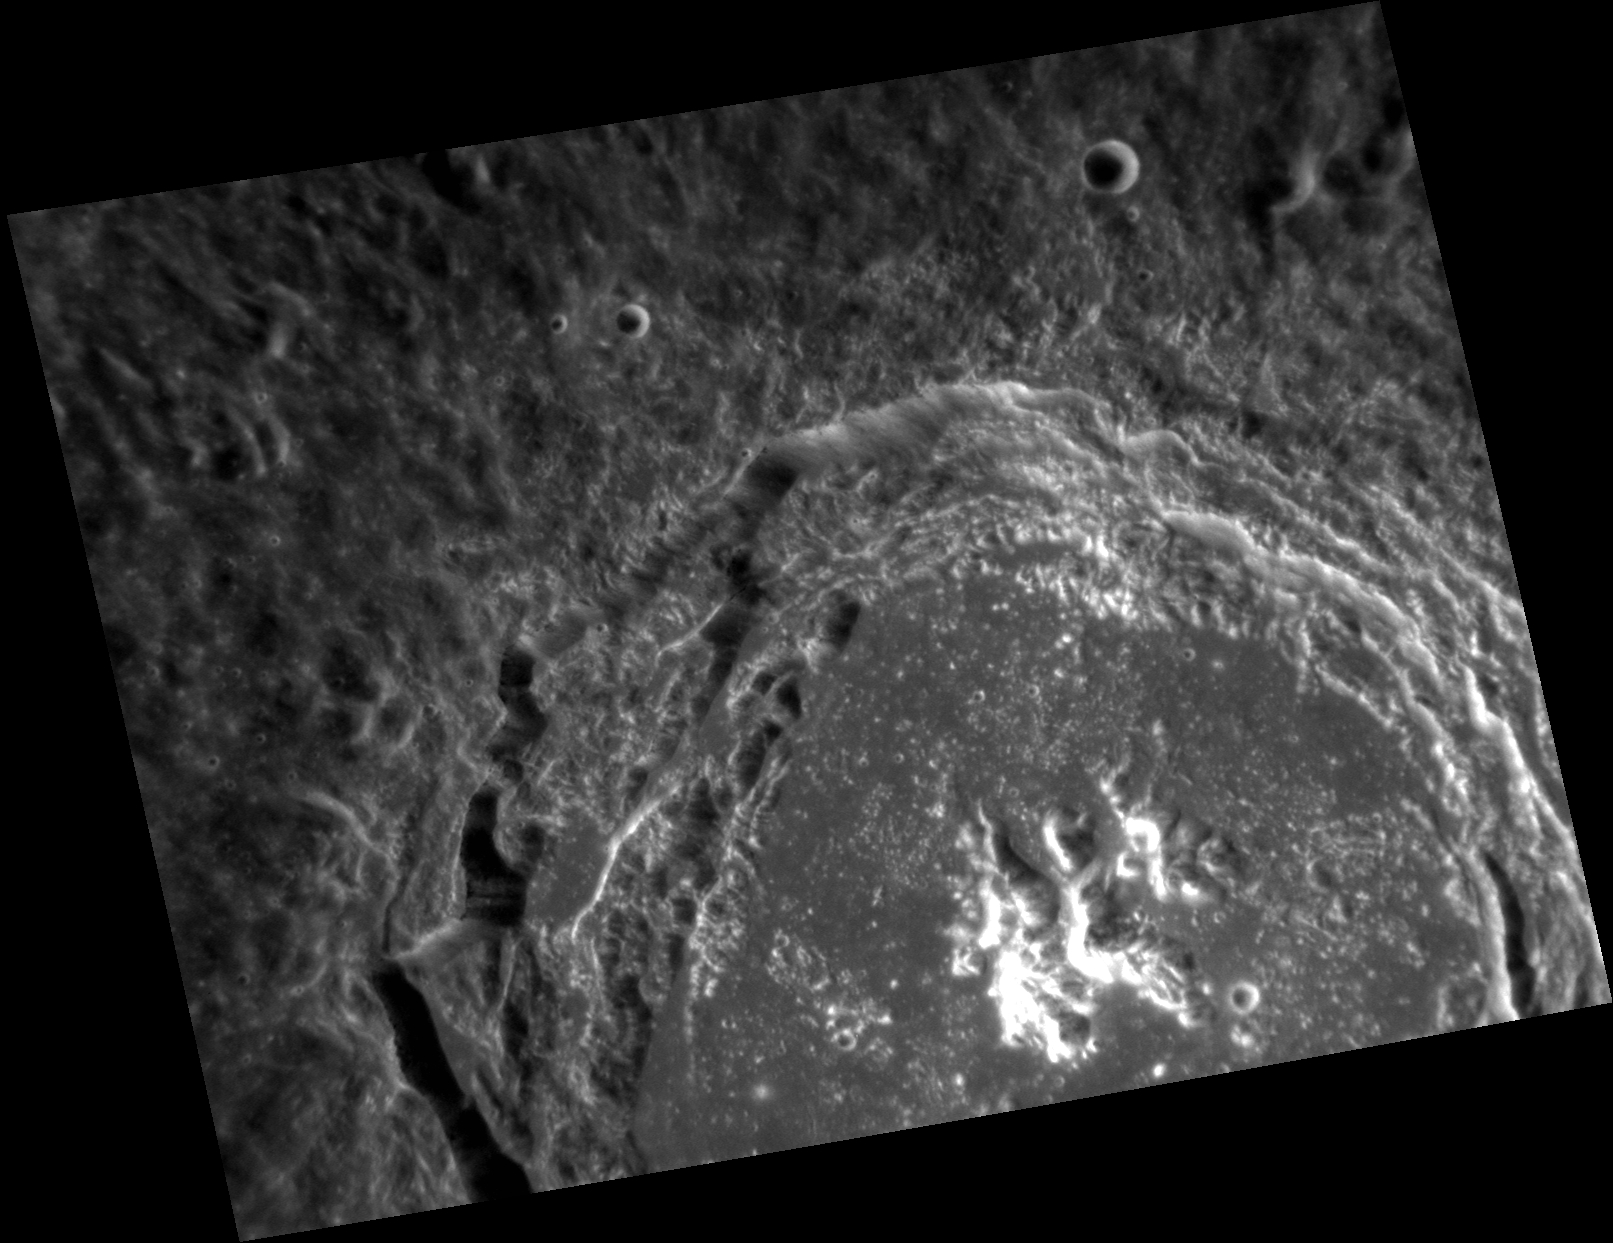

Observation and Imagination

This image shows the crater Balzac. It is named for the French novelist and playwright Honoré de Balzac. Balzac wrote 91 novels and short stories between 1829 and his death in 1850. His novels span several very different genres, including psychological, realistic, fantasy, philosophical, and political novels. Balzac’s novels and short stories revealed him to be an extraordinary observer and, therefore, an excellent chronicler of contemporary French society. What a scientist he would have made!

This image was acquired as a high-resolution targeted observation. Targeted observations are images of a small area on Mercury’s surface at resolutions much higher than the 200-meter/pixel morphology base map. It is not possible to cover all of Mercury’s surface at this high resolution, but typically several areas of high scientific interest are imaged in this mode each week.

Date acquired: November 27, 2012
Image Mission Elapsed Time (MET): 262546208
Image ID: 3036718
Instrument: Narrow Angle Camera (NAC) of the Mercury Dual Imaging System (MDIS)
Center Latitude: 11.08°
Center Longitude: 215.1° E
Resolution: 55 meters/pixel
Scale: The crater Balzac is ~67 km ( ~42 mi.) in diameter.
Incidence Angle: 36.3°
Emission Angle: 42.3°
Phase Angle: 78.3°

The MESSENGER spacecraft is the first ever to orbit the planet Mercury, and the spacecraft’s seven scientific instruments and radio science investigation are unraveling the history and evolution of the Solar System’s innermost planet. Visit the Why Mercury? section of this website to learn more about the key science questions that the MESSENGER mission is addressing. During the one-year primary mission, MDIS acquired 88,746 images and extensive other data sets. MESSENGER is now in a year-long extended mission, during which plans call for the acquisition of more than 80,000 additional images to support MESSENGER’s science goals.

For information regarding the use of images, see the MESSENGER image use policy.

Credit: NASA/Johns Hopkins University Applied Physics Laboratory/Carnegie Institution of Washington